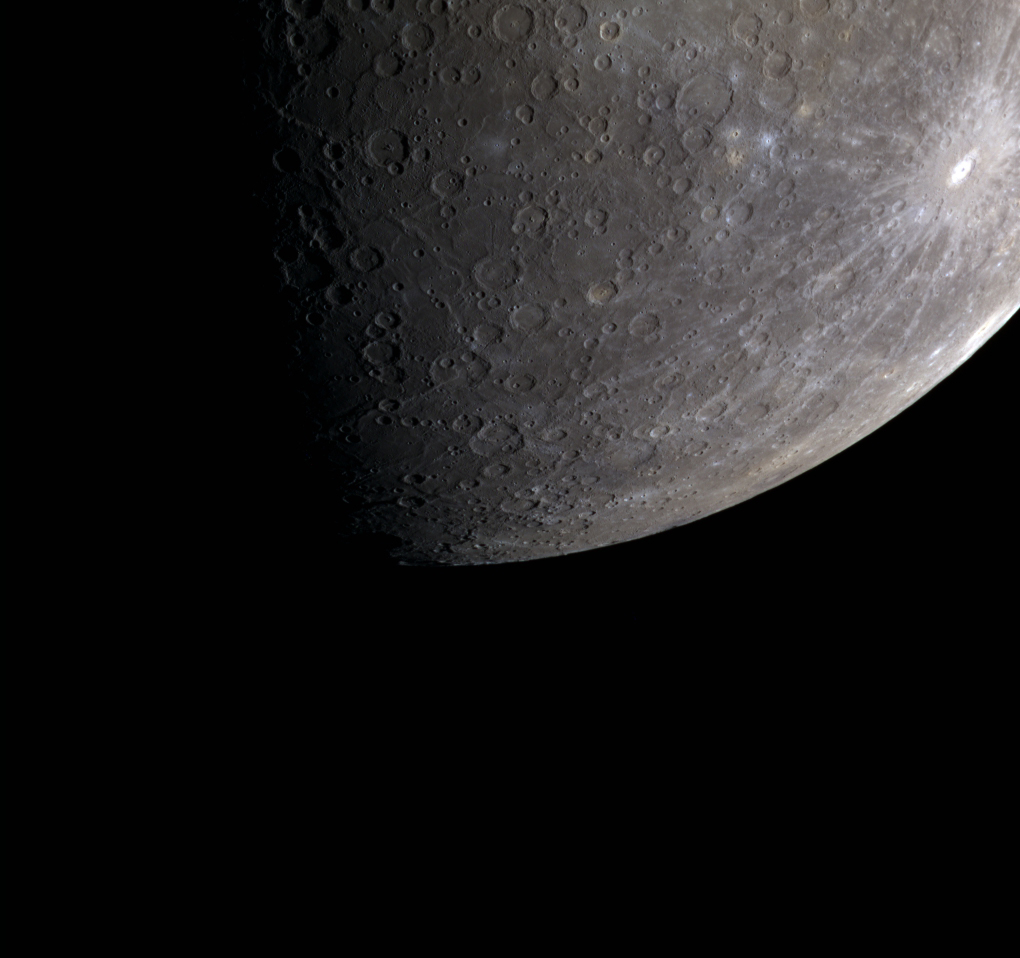

Debussy (red), Debussy (green), Debussy (blue)

This color image of Mercury’s limb captures Debussy, a crater 80 km (50 mi.) in diameter, as well as some if its extensive rays. The crater and its rays appear brighter than the surrounding material because the crater is relatively young and the excavated materials have not been substantially darkened by space weathering.

This image was acquired as a targeted photometry observation. Photometry observations involve imaging a point on Mercury’s surface under a range of different incidence and emission angles through the eight narrow-band color filters used in the 8-color base map. The different viewing and illumination conditions provide critical data for a photometric correction model to calibrate MDIS’s color images.

Date acquired: March 21, 2012
Image Mission Elapsed Time (MET): 240854845, 240854865, 240854849
Image ID: 1545794, 1545799, 1545795
Instrument: Wide Angle Camera (WAC) of the Mercury Dual Imaging System (MDIS)
WAC filters: 9, 7, 6 (996, 748, 433 nanometers) in red, green, and blue
Center Latitude: -36.20°
Center Longitude: 60.40° E
Resolution: 2858 meters/pixel
Scale: Mercury’s diameter is 4880 kilometers (3030 miles)
Incidence Angle: 79.5°
Emission Angle: 66.7°
Phase Angle: 78.7

The MESSENGER spacecraft is the first ever to orbit the planet Mercury, and the spacecraft’s seven scientific instruments and radio science investigation are unraveling the history and evolution of the Solar System’s innermost planet. Visit the Why Mercury? section of this website to learn more about the key science questions that the MESSENGER mission is addressing. During the one-year primary mission, MDIS acquired 88,746 images and extensive other data sets. MESSENGER is now in a year-long extended mission, during which plans call for the acquisition of more than 80,000 additional images to support MESSENGER’s science goals.

These images are from MESSENGER, a NASA Discovery mission to conduct the first orbital study of the innermost planet, Mercury. For information regarding the use of images, see the MESSENGER image use policy.

Credit: NASA/Johns Hopkins University Applied Physics Laboratory/Carnegie Institution of Washington